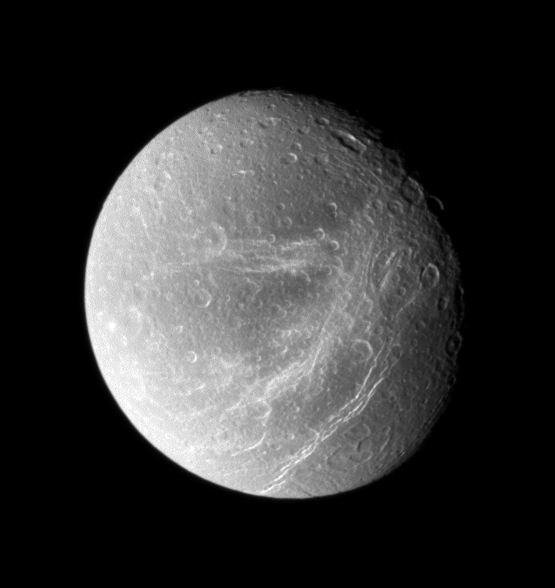

Scratches on Dione

Bright, wispy fractures streak across Dione’s trailing side. Following the Voyager flybys of the early 1980s, scientists considered the possibility that the streaks were bright material extruded by cryovolcanism. A quarter-century later, Cassini’s close passes and sharp vision showed these features to be a system of braided canyons with bright walls.

North on Dione (1,126 kilometers, or 700 miles across) is up.

The image was taken in visible light with the Cassini spacecraft wide-angle camera on Sept. 30, 2007. The view was acquired at a distance of approximately 45,000 kilometers (28,000 miles) from Dione and at a Sun-Dione-spacecraft, or phase, angle of 36 degrees. Image scale is 3 kilometers (2 miles) per pixel.

The Cassini-Huygens mission is a cooperative project of NASA, the European Space Agency and the Italian Space Agency. The Jet Propulsion Laboratory, a division of the California Institute of Technology in Pasadena, manages the mission for NASA’s Science Mission Directorate, Washington, D.C. The Cassini orbiter and its two onboard cameras were designed, developed and assembled at JPL. The imaging operations center is based at the Space Science Institute in Boulder, Colo.

Credit: NASA/JPL/Space Science Institute